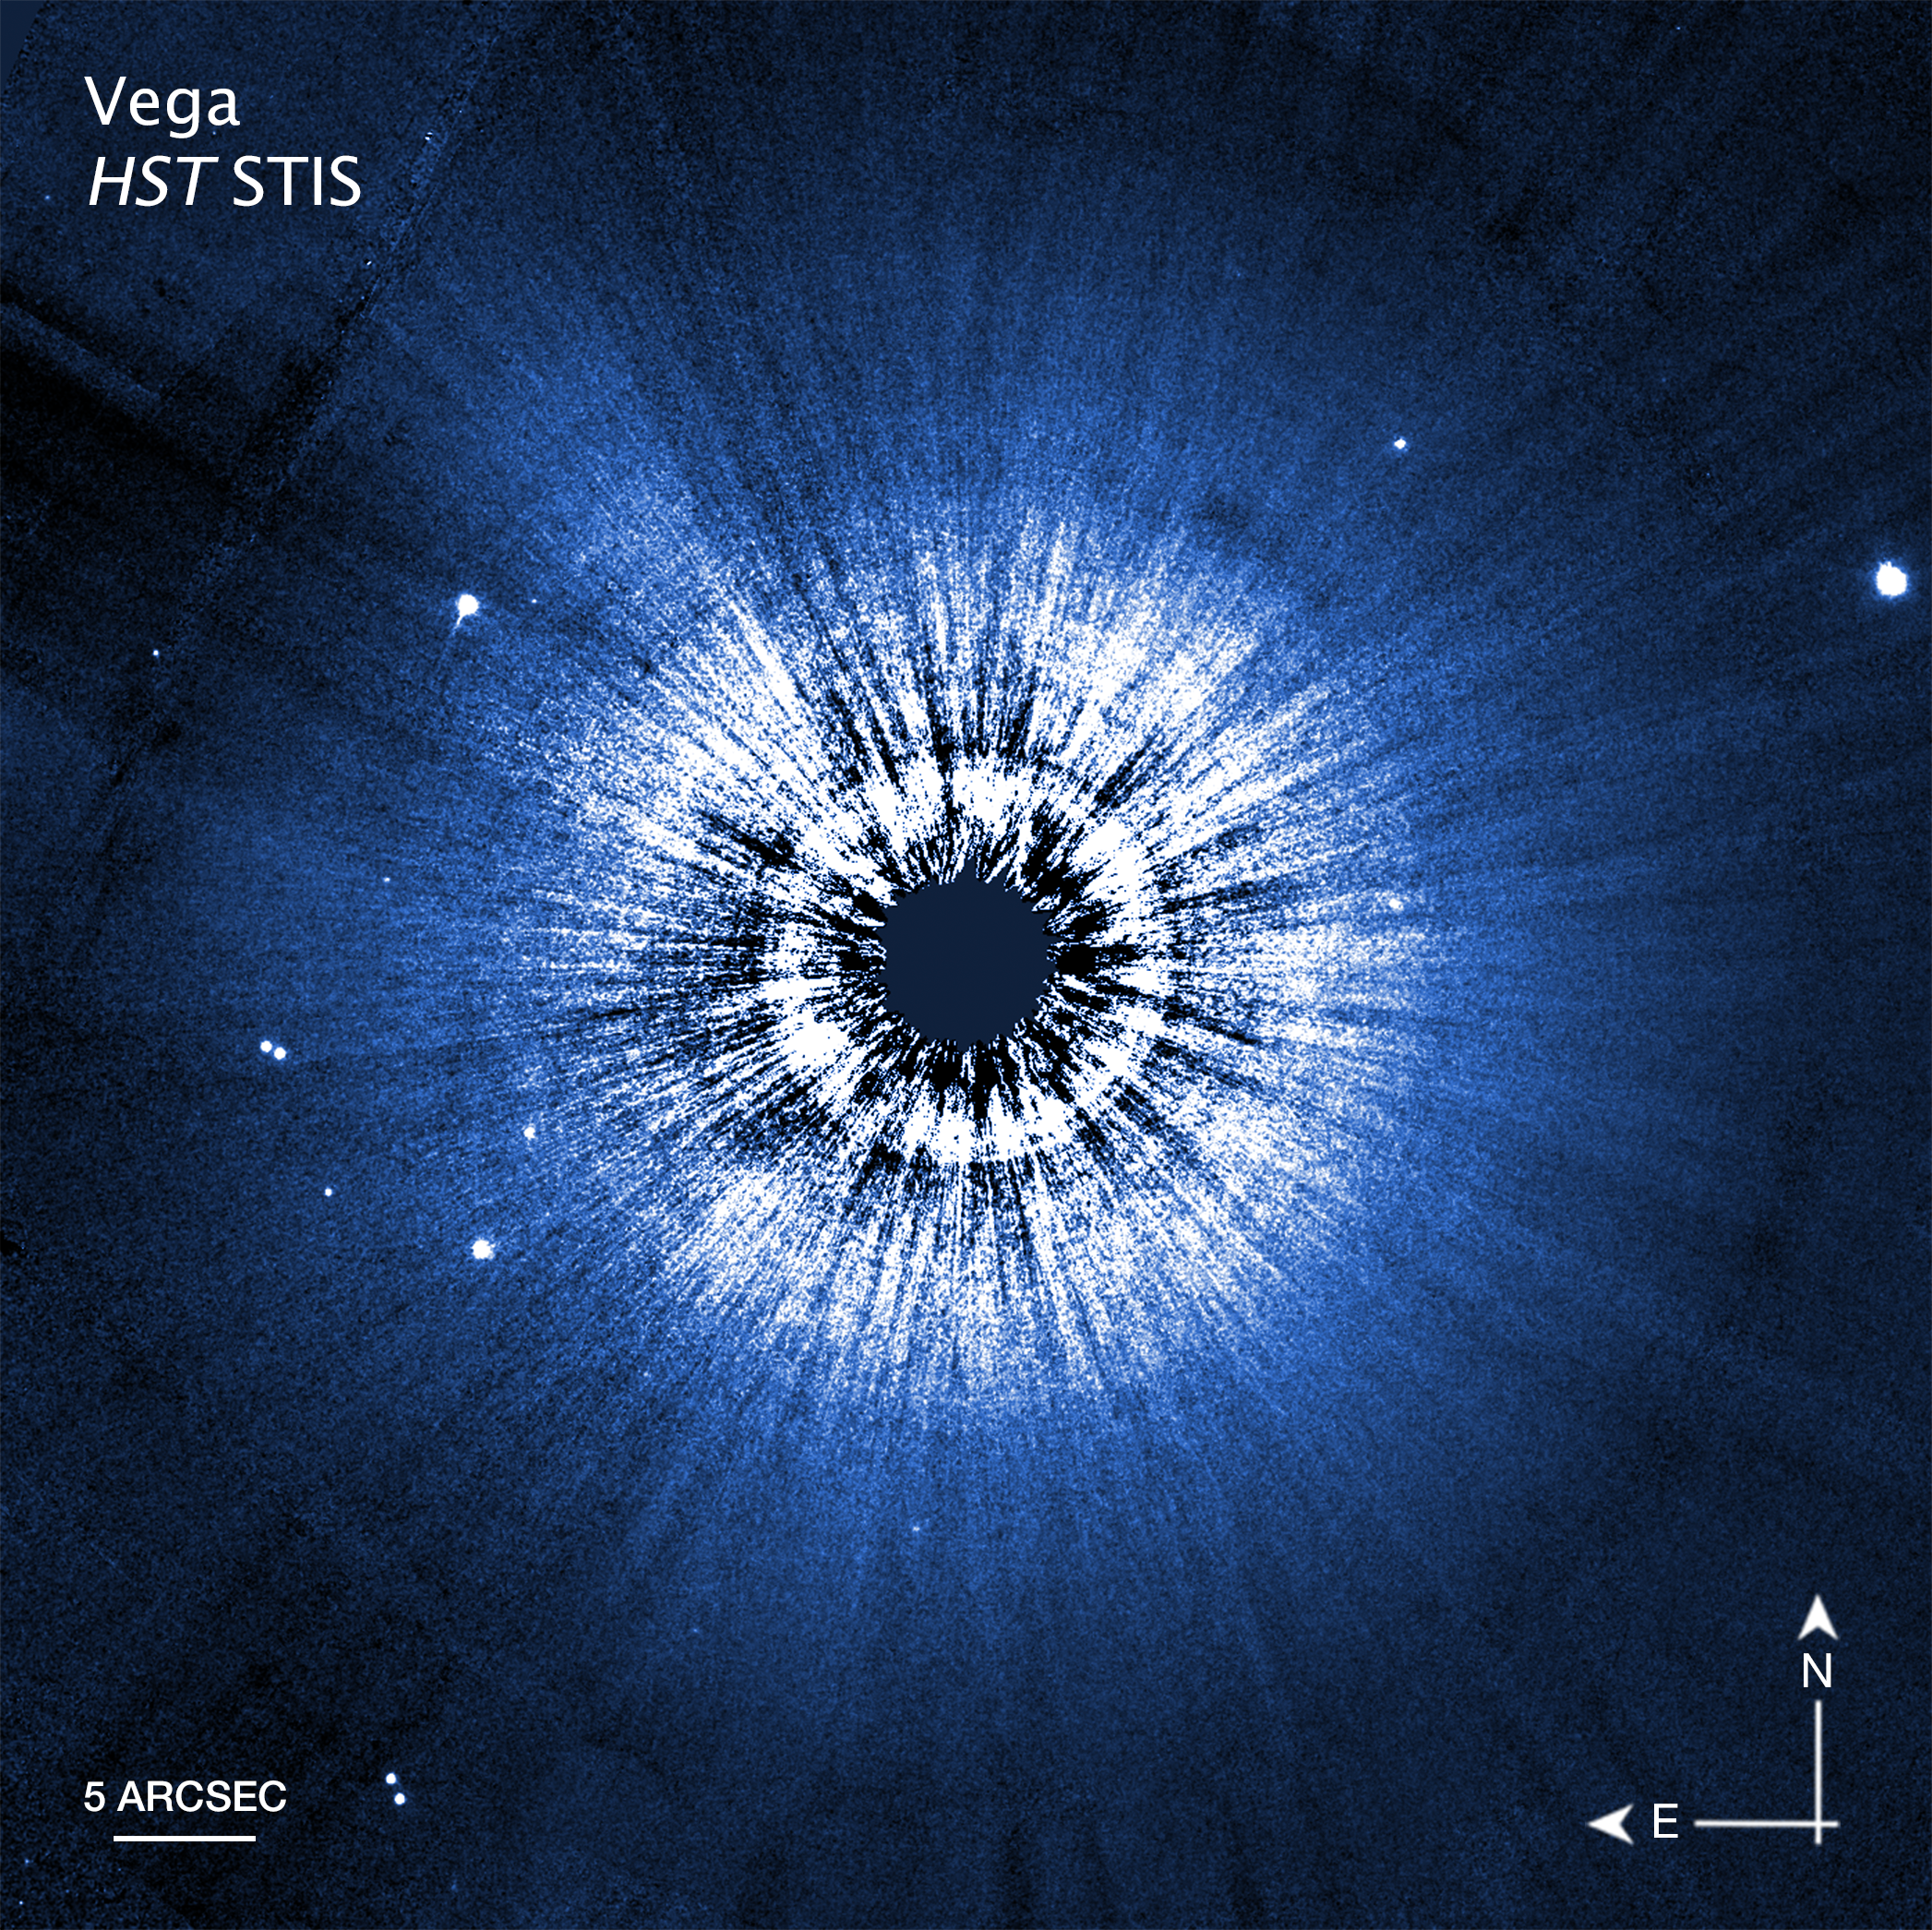

Vega Hubble Compass Image

A Hubble Space Telescope false-color view of a 100-billion-mile-wide disk of dust around the summer star Vega. Hubble detects reflected light from dust that is the size of smoke particles largely in a halo on the periphery of the disk. The disk is very smooth, with no evidence of embedded large planets. The black spot at the center blocks out the bright glow of the hot young star.

Credit: NASA, ESA, STScI, S. Wolff (University of Arizona)